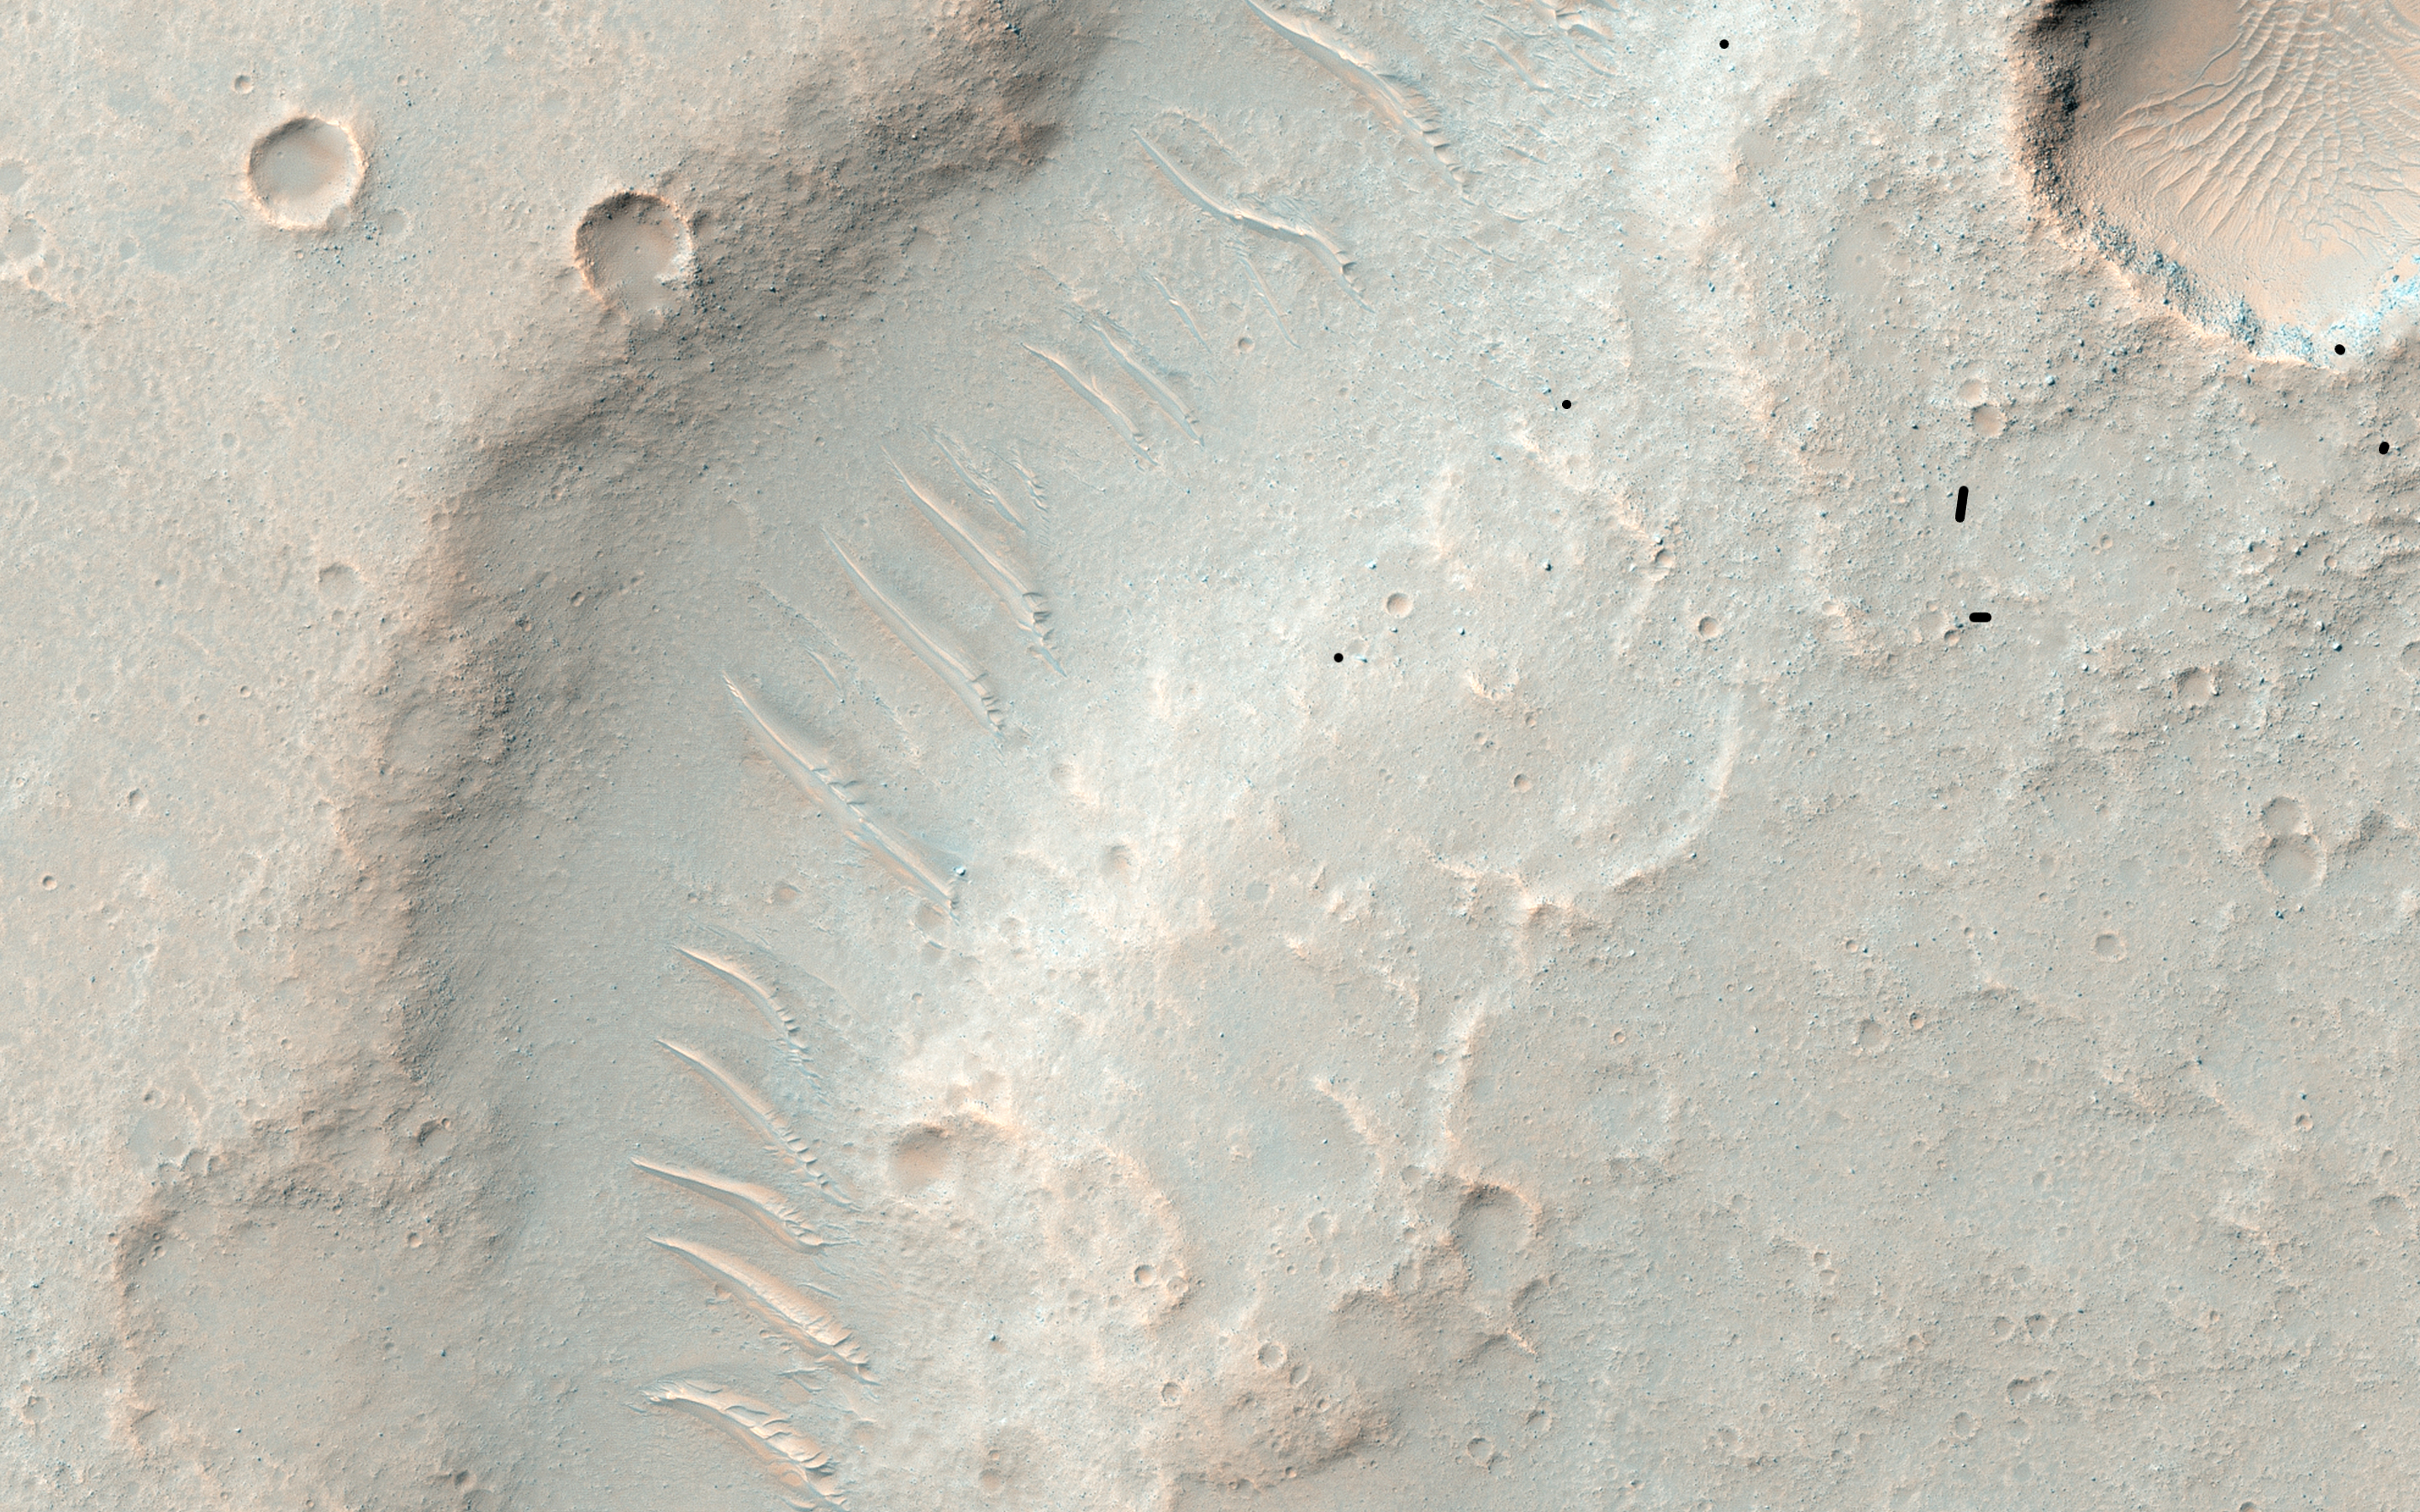

Nested Channels near Hellas

We’re not sure if this channel-inside-a-channel was carved by flowing water or lava. Flowing water erodes channels, and flowing lava both erodes and melts surrounding rock to form channels.

It’s not clear whether a huge surge of water or lava first formed the wide channel and then subsided into a trickle to form this narrow, inner channel, or if a trickle formed the inner channel and a subsequent surge formed the wider one. Detailed analysis of the shape could reveal which scenario is most likely, as well as whether water or lava is responsible. Relevant observations for such a determination would include, for example, the facts that the channels lack levees (ridges along the banks) and that the inner channel diverts around a mound, which at one time was an island.

This channel system flowed to the southwest toward the huge Hellas impact basin.

The University of Arizona, Tucson, operates HiRISE, which was built by Ball Aerospace & Technologies Corp., Boulder, Colo. NASA’s Jet Propulsion Laboratory, a division of the California Institute of Technology in Pasadena, manages the Mars Reconnaissance Orbiter Project for NASA’s Science Mission Directorate, Washington.

Credit: NASA/JPL-Caltech/Univ. of Arizona